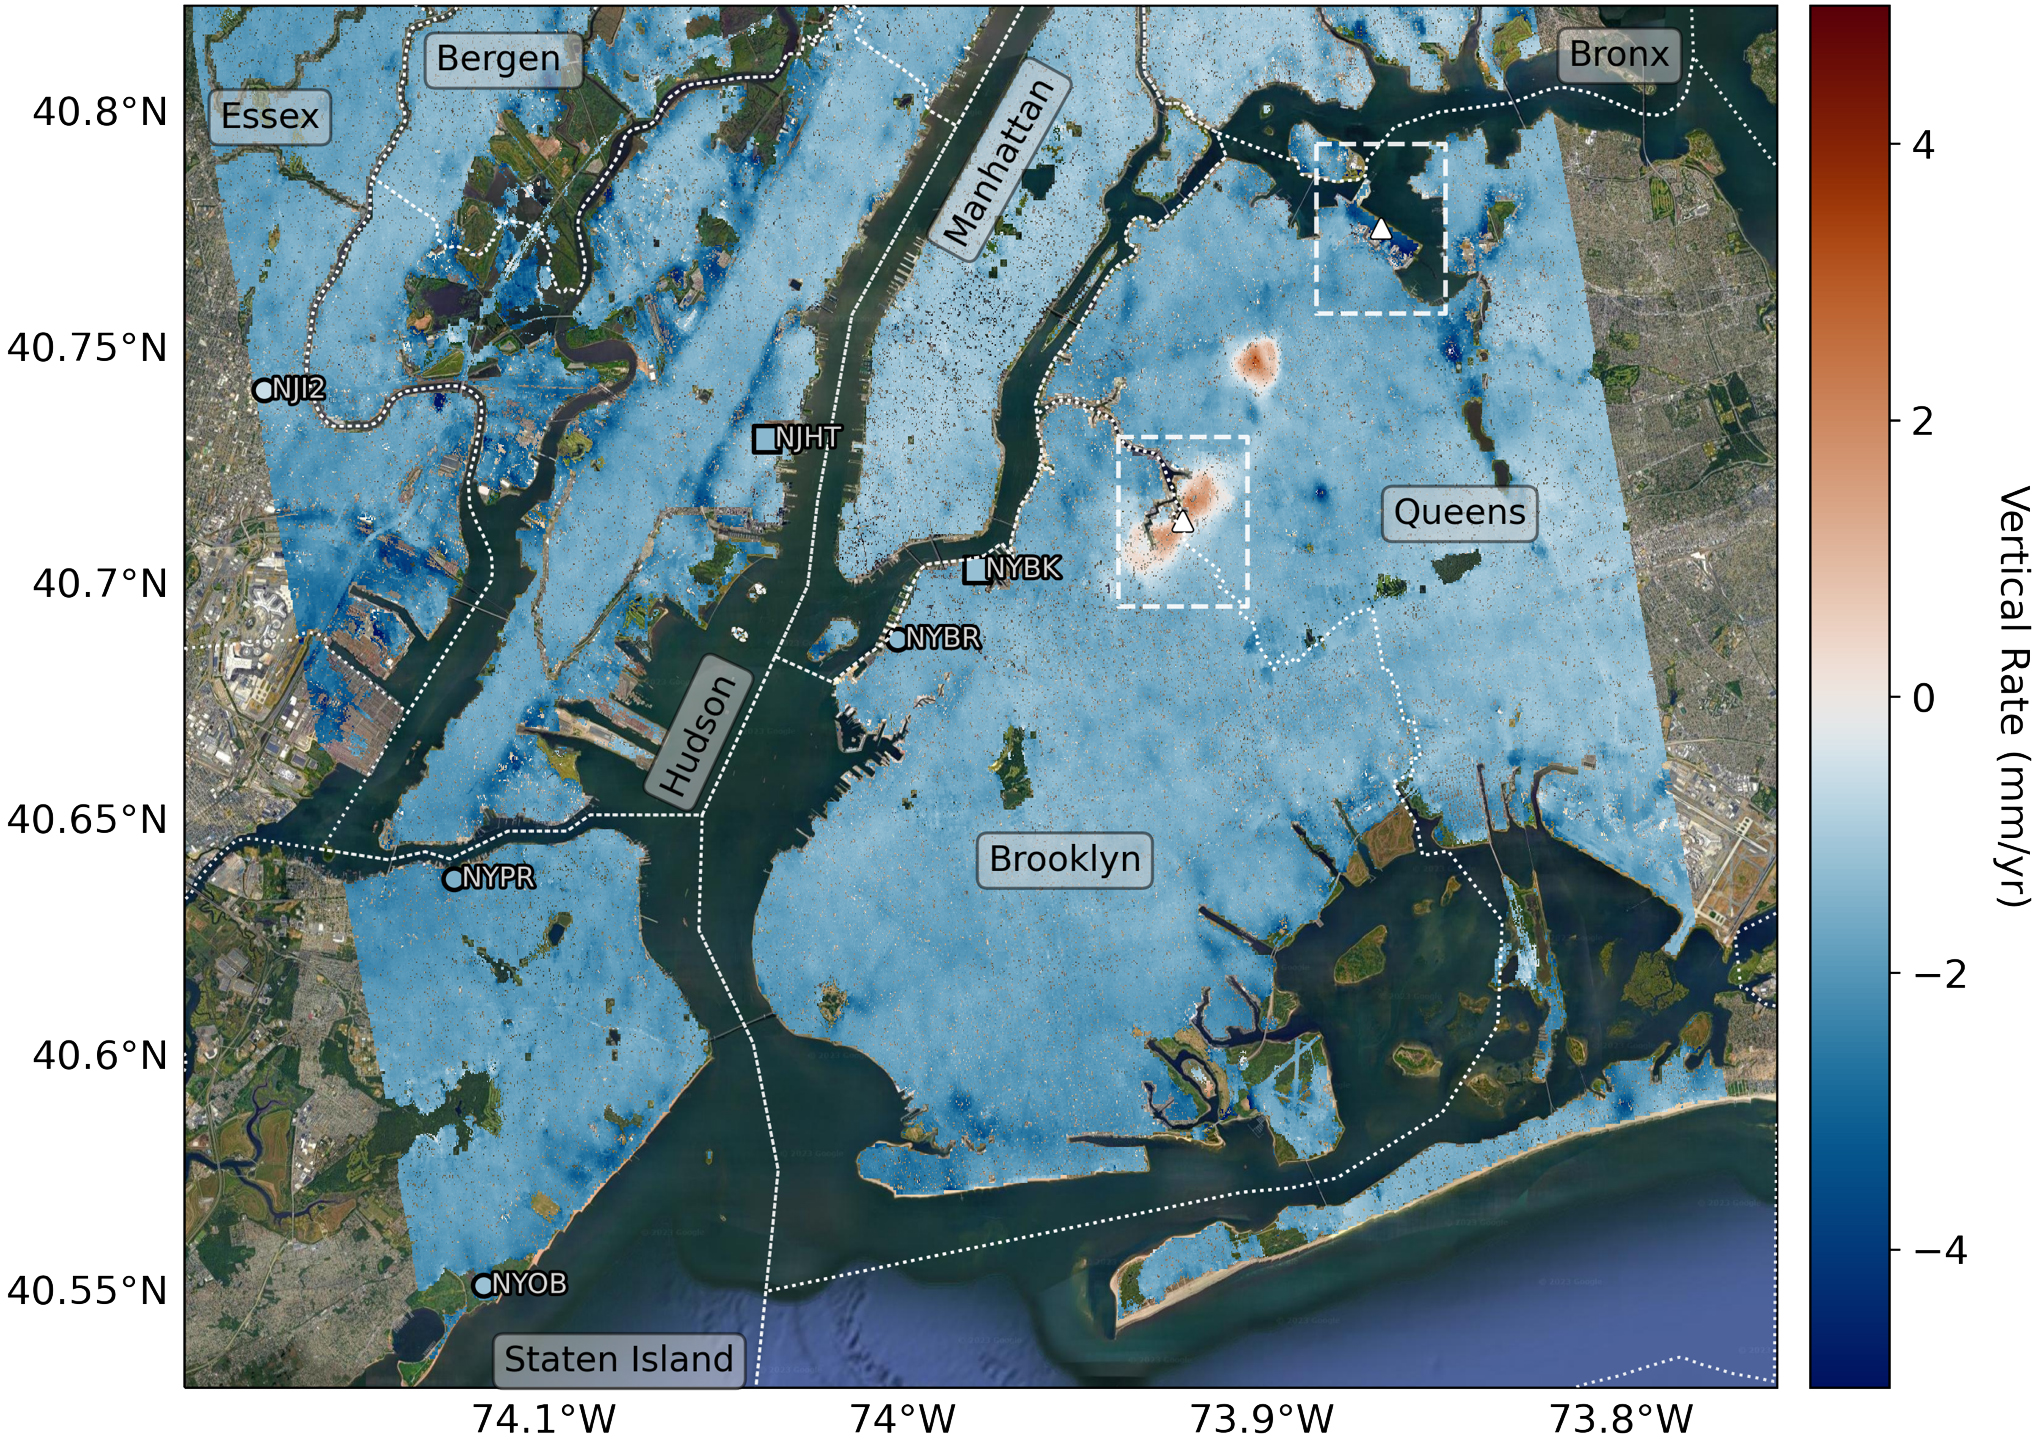

Map of New York City Subsidence and Uplift

Researchers from NASA’s Jet Propulsion Laboratory in Southern California and Rutgers University in New Jersey produced this map in their analysis of upward and downward vertical land motion – also known as uplift and subsidence – across the New York City metropolitan area from 2016 to 2023. Most of the study region was found to be gradually subsiding (indicated here in blue), while isolated locations of uplift (in red) were also observed. The white dotted lines indicate county/borough borders.

The researchers found that on average the metropolitan area subsided by about 0.06 inches (1.6 millimeters) per year – about the same amount that a toenail grows in a month. They mapped the motion in detail and pinpointed neighborhoods and landmarks that were subsiding more rapidly than the average. Causes for the observed motion include natural geologic adjustments that have been unfolding since the most recent ice age, as well as human land-use practices such as the construction of landfills, which make the ground looser and more compressible beneath buildings.

A few locations in Queens and Brooklyn were observed to rise due to activities that may include pollution remediation efforts and groundwater injection.

To create this map, the researchers employed a remote sensing technique called interferometric synthetic aperture radar (InSAR), which combines two or more three-dimensional observations of the same region to reveal surface motion down to fractions of inches. They used the radars on the ESA (European Space Agency) Sentinel-1 satellites, along with advanced data processing methods.

Credit: NASA/JPL-Caltech/Rutgers University